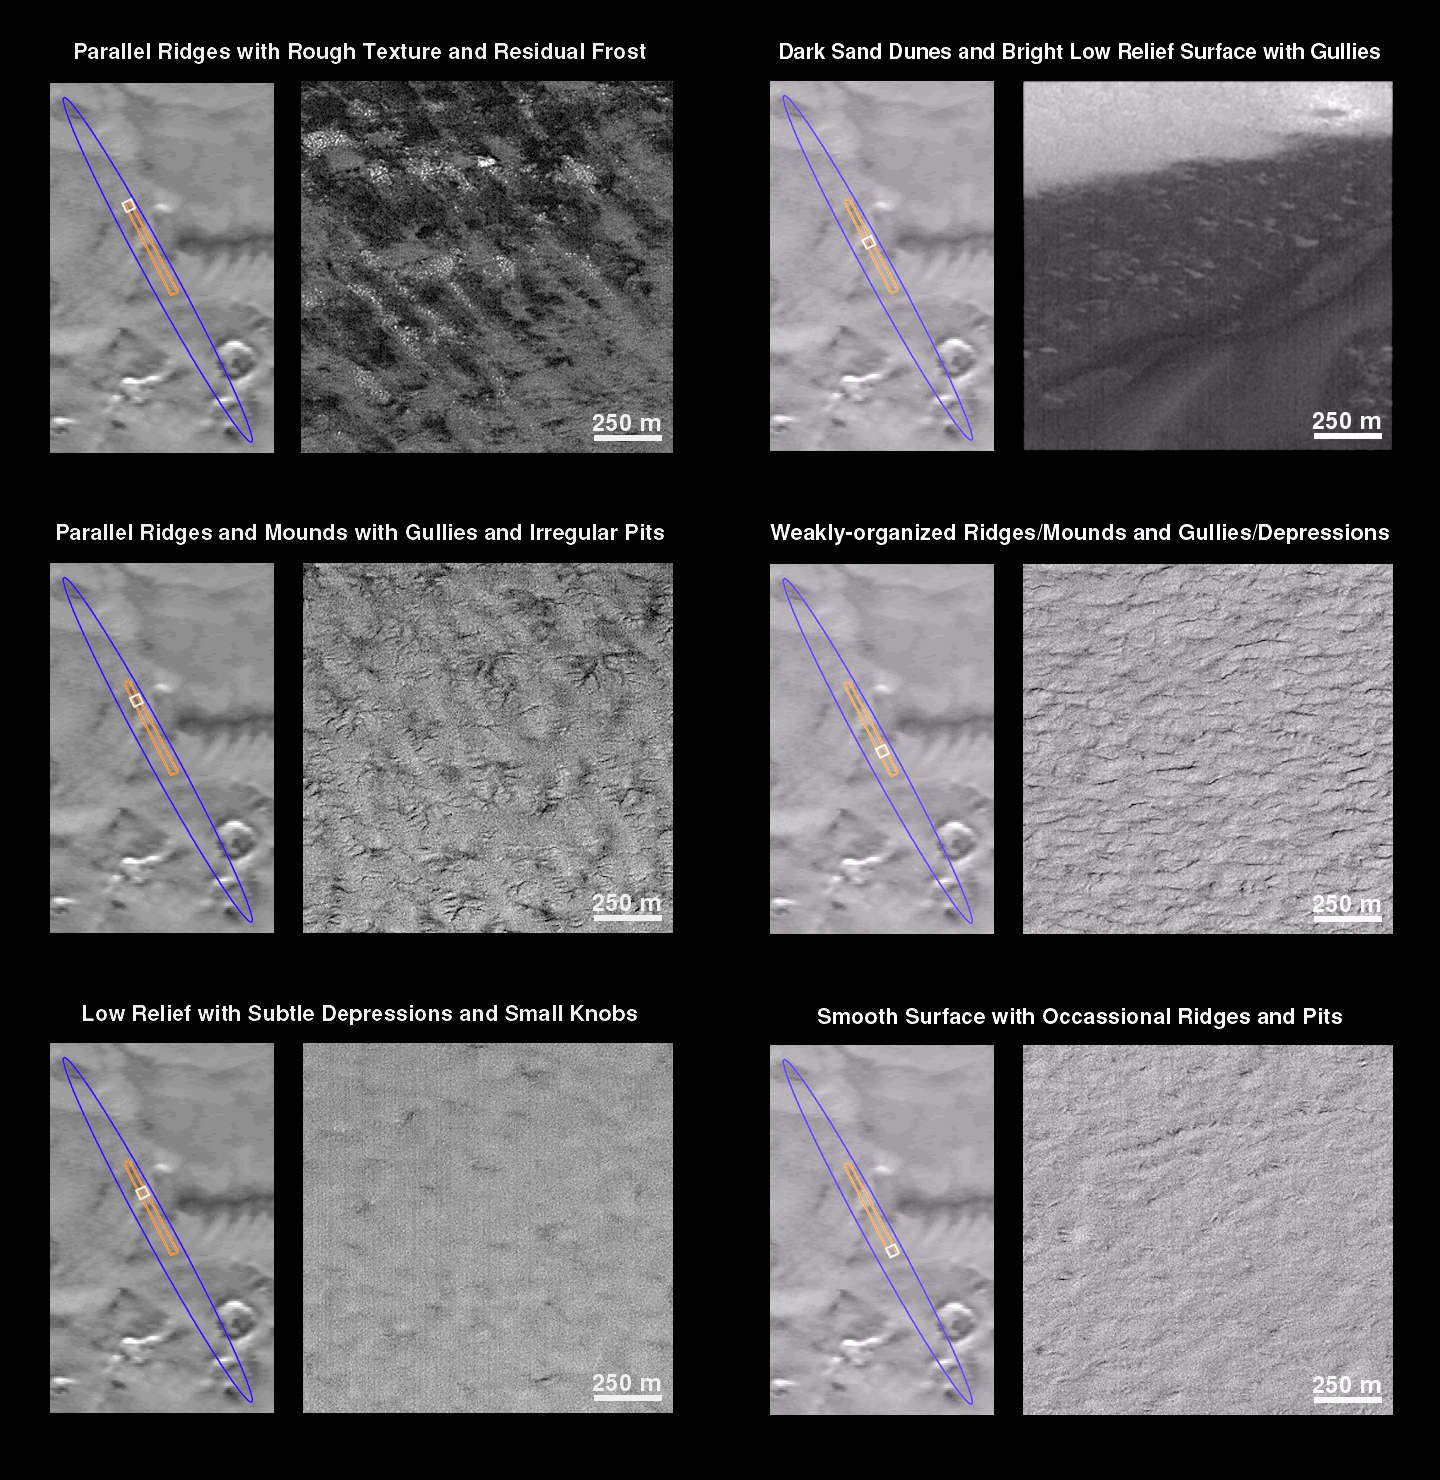

Mars Polar Lander Landing Zone Compared With JPL

What is Mars Polar Lander going to find when it touches down on December 3rd? The Mars Global Surveyor (MGS) Mars Orbiter Camera (MOC) has been providing some spectacular previews. The following series of 7 figures illustrates the variety of surface textures, terrains, and geologic features that are found in the landing ellipse located at 76°S 195°W. It is now late southern spring, and the frost that covered this region for most of 1999 has gone away.

The focus here is upon a “tour” of a single MOC image obtained on November 26, 1999. In each figure below, the landing ellipse appears as a blue outline, the MOC image is drawn in orange, and the portion of the MOC image generally illustrated in each figure is yellow. The November 26th MOC image covers approximately 120 sq. km (75 sq. miles) of the central portion of the landing ellipse. The image is 3 km (1.9 mi) wide by 40 km (25 mi) long and has a resolution of about 4 meters (13 feet) per pixel. In each view, south is toward the top and the sun illuminates each scene from the lower right. The scale bar in each picture, 250 meters, is equal to 273 yards (820 ft).

Parallel Ridges with Rough Texture and Residual Frost
This picture shows a set of parallel ridges trending from upper left to lower right, spaced about 250-500 meters (273-547 yards) from one another. The amplitude of these ridges is not known, but elsewhere they are less than 20 m (66 ft) high. The surface also has irregular, light-toned knobs that resemble large boulders or pinnacles.

Parallel Ridges and Mounds with Gullies and Irregular Pits
A large portion of the landing ellipse (and the majority of the area seen in this image) is covered by parallel ridges surmounted by isolated groups of gullies and pits. The gully systems typically extend less than 500 meters (547 yards), and are often only a few hundred meters across. These gullies do not show the integration normal for fluid erosion (i.e., they were not carved by running water); instead, they have the form of cracks and depressions expanded by wall- and head-enlargement by processes such as sapping (removal of wall support by fluid seepage or the evaporation of ground ice) or ablation (removal of ices by sublimation and wind).

Low Relief with Subtle Depressions and Small Knobs
Some areas show little or no topographic relief (i.e., the area is relatively flat with no hills, ridges, or gullies). One class of this type of surface displays small, subtle, isolated depressions and areas of the rough texture made up of light-toned patches of knobs that resemble large boulders or pinnacles.

Dark Sand Dunes and Bright Low Relief Surface with Gullies
The darkest surface in the landing ellipse, now seen without its seasonal bright frost cover, shows the unmistakable form of dark sand dunes. This image shows the margin of the dune field that crosses the center of the MOC image. Note that in some places the sand depth is shallow and the shape and slopes of the underlying features can be seen.

Weakly-organized Ridges/Mounds and Gullies/Depressions
The second-most abundant surface texture in this portion of the landing ellipse consists of poorly aligned ridges and depressions which occasionally display steep wall slopes. This surface appears rugged at the scale of tens of meters, but may be smoother at small scales(meters).

Smooth Surface with Occasional Ridges and Pits
The southern-most portion of the November 26th MOC image shows a pattern of small, isolated ridges and a few irregular depressions and pits. However, much of the surface is actually quite smooth compared to other portions of the landing ellipse.

Representative Features of the Central Landing Ellipse
The illustration above shows a summary of the landforms seen within the November 26thMOC image in different colors. It is clear that the smoothest surface (green at bottom of frame) is rare in this part of the landing ellipse. Sand dunes (black) and really rough terrain (orange) are also fairly rare. Much of the surface is ridged with either gullies or pits.

Credit: NASA/JPL/MSSS